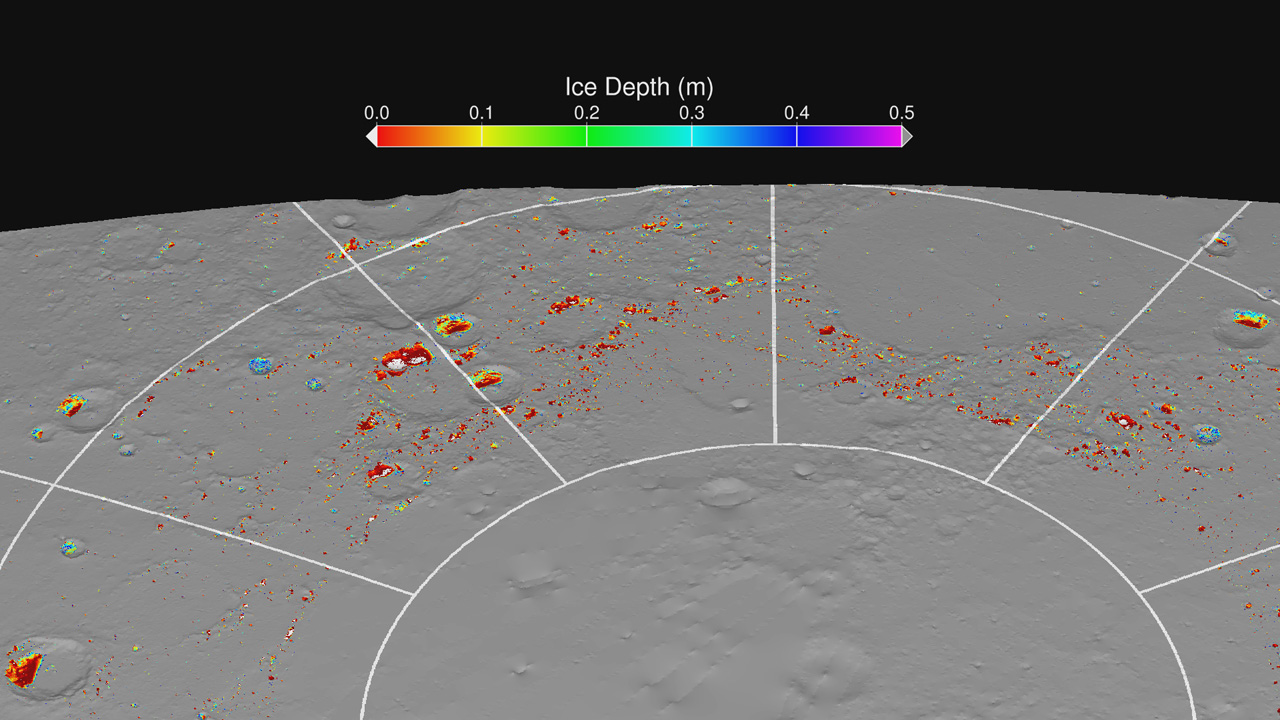

Modeling Ice Stability

A map of “permafrost” on Mercury showing the calculated depths below the surface at which water ice is predicted to be thermally stable. The grey areas are regions that are too warm at all depths for stable water ice. The colored regions are sufficiently cold for subsurface ice to be stable, and the white regions are sufficiently cold for exposed surface ice to be stable. The thermal model results predict the presence of surface and subsurface water ice at the same locations where they are observed by Earth-based radar and MLA observations.

Instrument: Mercury Laser Altimeter (MLA)

The MESSENGER spacecraft is the first ever to orbit the planet Mercury, and the spacecraft’s seven scientific instruments and radio science investigation are unraveling the history and evolution of the Solar System’s innermost planet. Visit the Why Mercury? section of this website to learn more about the key science questions that the MESSENGER mission is addressing. During the one-year primary mission, MDIS acquired 88,746 images and extensive other data sets. MESSENGER is now in a year-long extended mission, during which plans call for the acquisition of more than 80,000 additional images to support MESSENGER’s science goals.

For information regarding the use of images, see the MESSENGER image use policy.

Credit: NASA/Johns Hopkins University Applied Physics Laboratory/Carnegie Institution of Washington